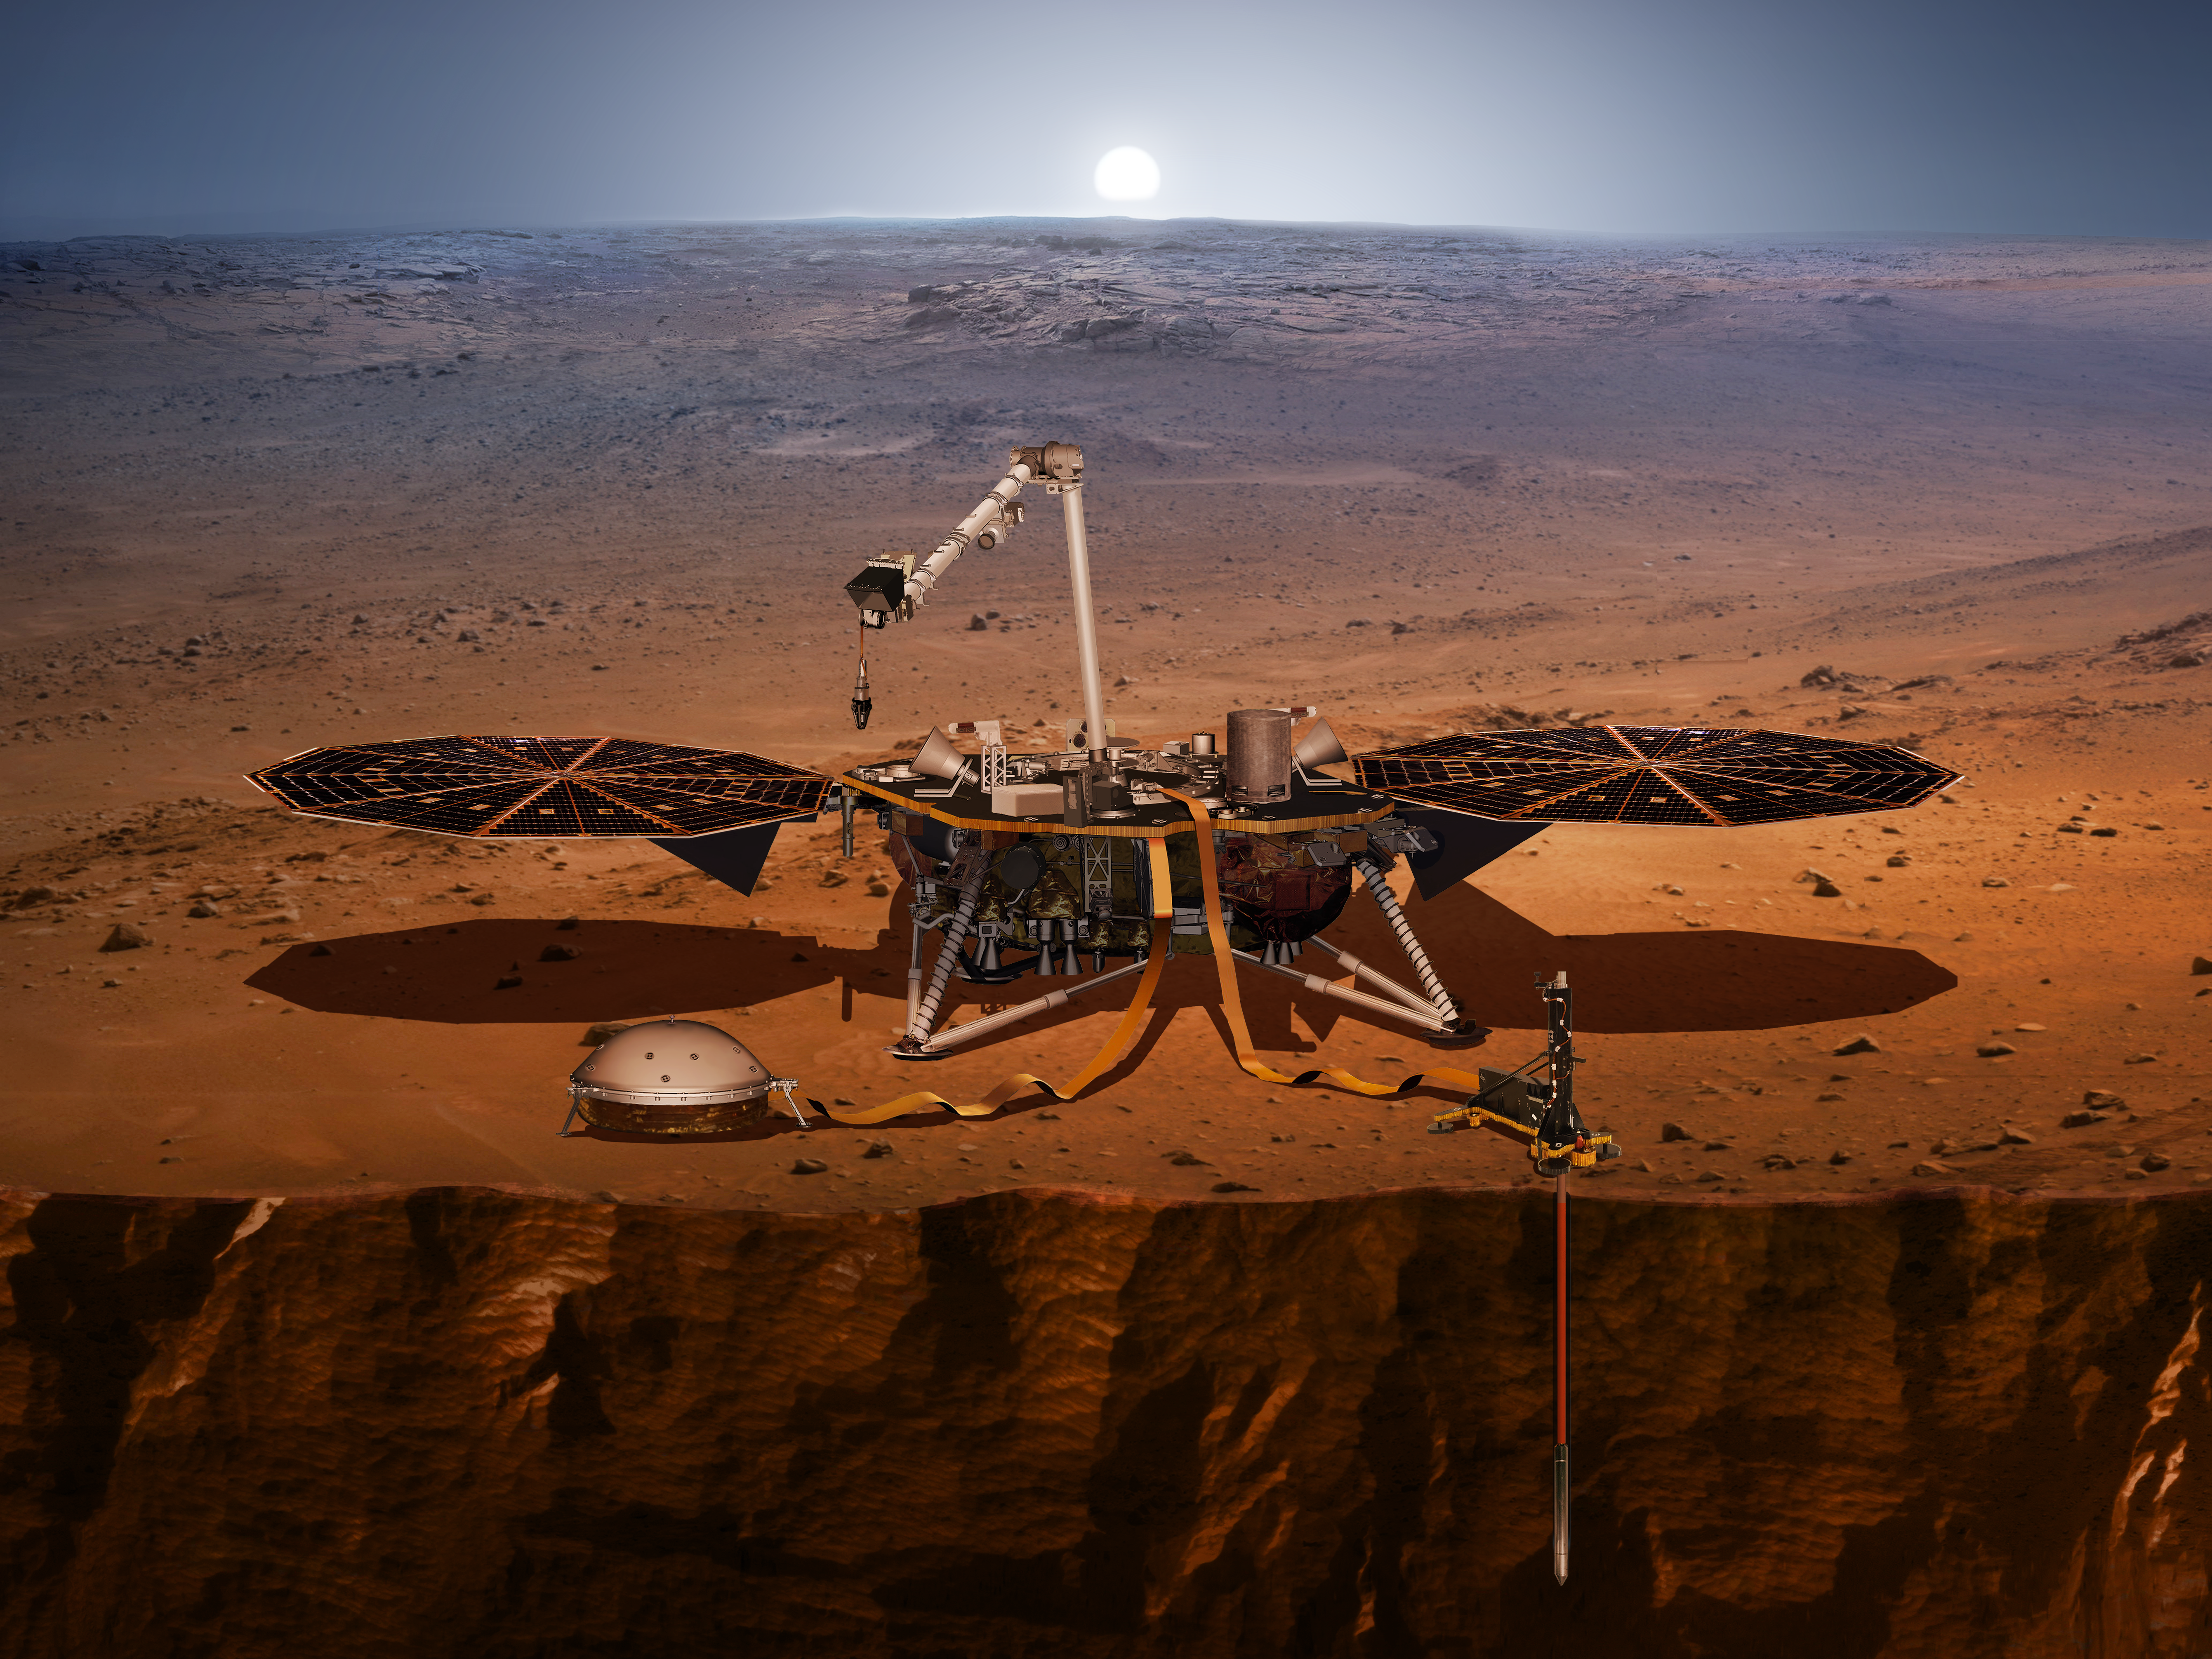

The InSight Lander

This artist’s concept shows the InSight lander, its sensors, cameras and instruments.

InSight is will take the first-ever-in-depth look at Mars’ “inner space.” InSight stands for Interior Exploration using Seismic Investigations, Geodesy and Heat Transport. Its three instruments are a seismometer, a heat flow probe, and a radio science experiment. These instruments will shed light on how warm and geologically active Mars still is, study its reflexes as it whips about in its orbit around the sun, and provide essential clues on the evolution of the rocky planets of our solar system. So while InSight is a Mars mission, it’s also more than a Mars mission.

InSight will launch between May 5 through June 8, 2018 from Vandenberg Air Force Base in California.

JPL, a division of Caltech in Pasadena, California, manages the InSight Project for NASA’s Science Mission Directorate, Washington. Lockheed Martin Space, Denver, built the spacecraft. InSight is part of NASA’s Discovery Program, which is managed by NASA’s Marshall Space Flight Center in Huntsville, Alabama.

Credit: NASA/JPL-Caltech